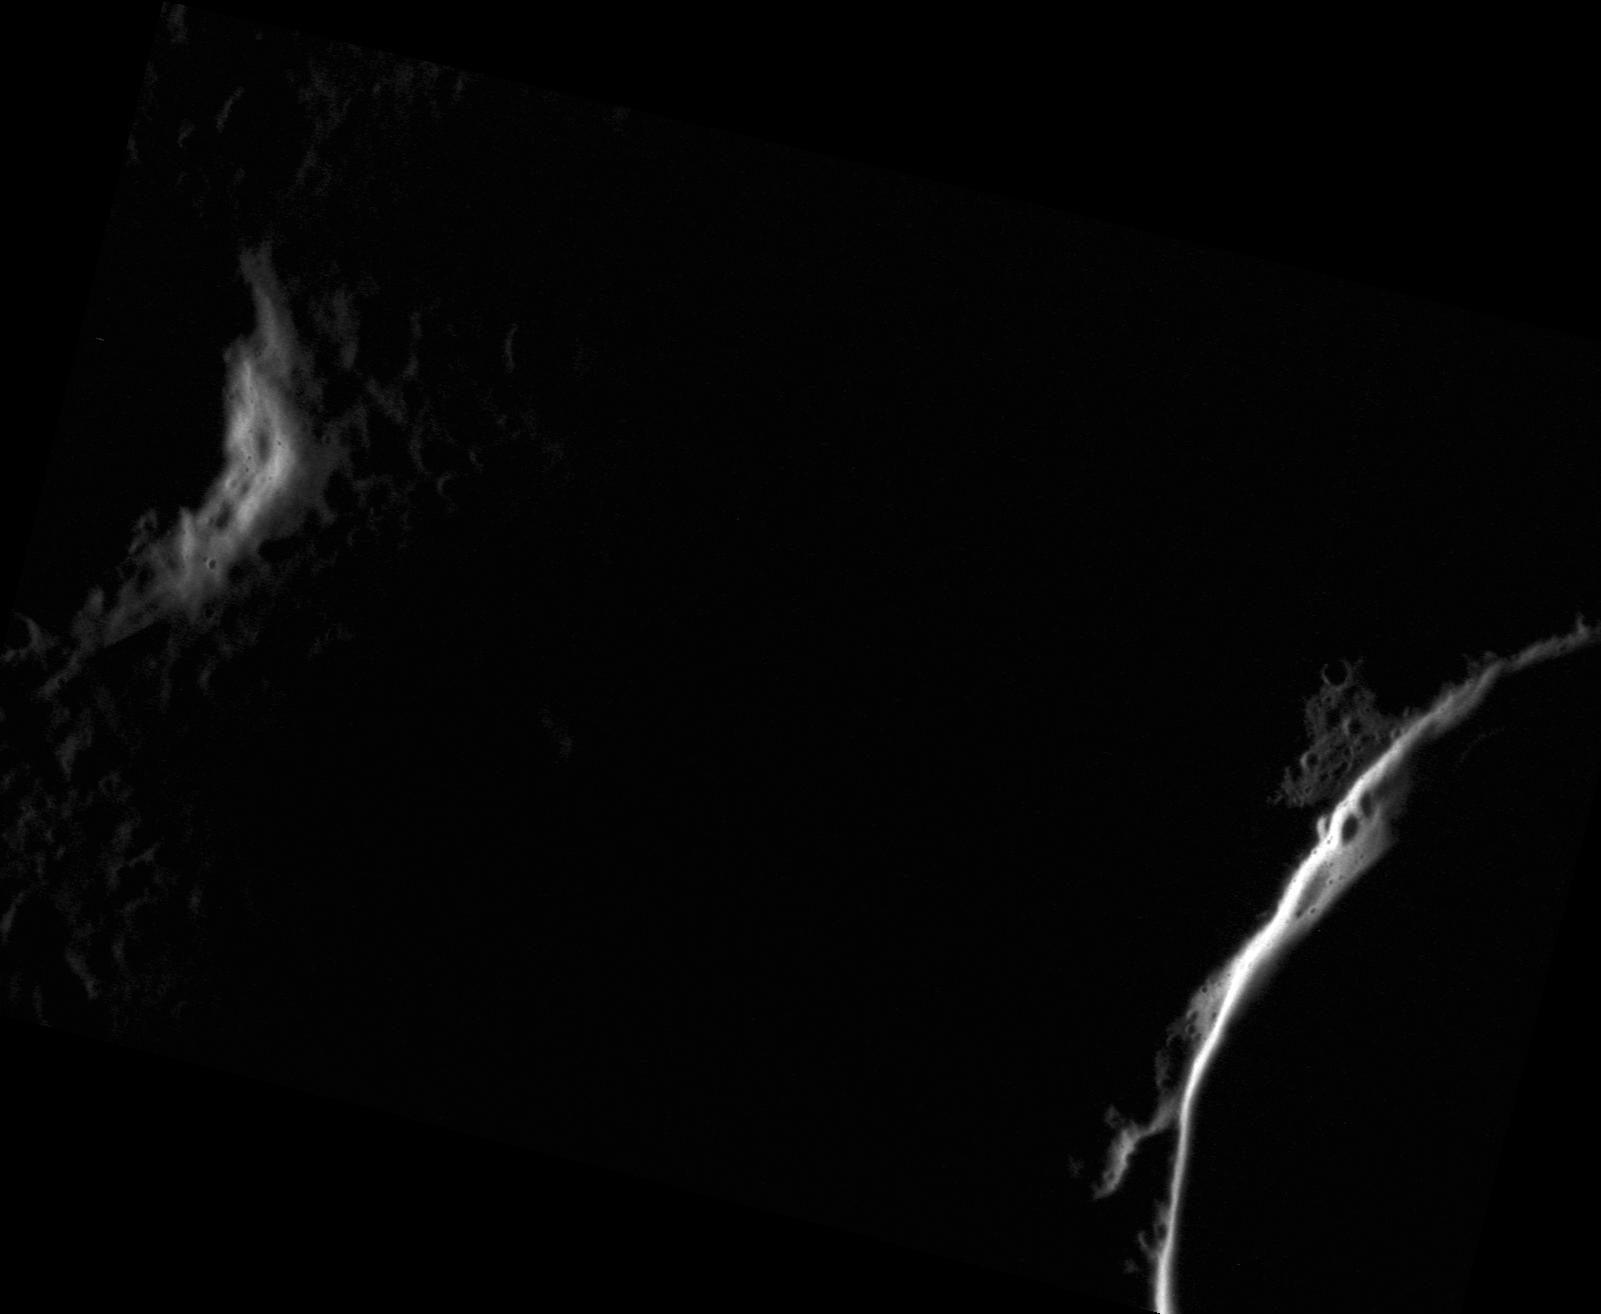

Crescent Crater

At high northern latitudes, as in this scene less than five degrees from the north pole, the sun is never very high above the horizon. Areas of higher elevation like crater rims poke their heads above the shadows, islands of sunlit terrain surrounded by darkness.

This image was acquired as a high-resolution targeted observation. Targeted observations are images of a small area on Mercury’s surface at resolutions much higher than the 200-meter/pixel morphology base map. It is not possible to cover all of Mercury’s surface at this high resolution, but typically several areas of high scientific interest are imaged in this mode each week.

Date acquired: August 12, 2012
Image Mission Elapsed Time (MET): 253301357
Image ID: 2379302
Instrument: Narrow Angle Camera (NAC) of the Mercury Dual Imaging System (MDIS)
Center Latitude: 85.46°
Center Longitude: 287.7° E
Resolution: 15 meters/pixel
Scale: This scene is approximately 24 km (15 miles) across
Incidence Angle: 88.9°
Emission Angle: 49.1°
Phase Angle: 138.0°

The MESSENGER spacecraft is the first ever to orbit the planet Mercury, and the spacecraft’s seven scientific instruments and radio science investigation are unraveling the history and evolution of the Solar System’s innermost planet. Visit the Why Mercury? section of this website to learn more about the key science questions that the MESSENGER mission is addressing. During the one-year primary mission, MDIS acquired 88,746 images and extensive other data sets. MESSENGER is now in a year-long extended mission, during which plans call for the acquisition of more than 80,000 additional images to support MESSENGER’s science goals.

These images are from MESSENGER, a NASA Discovery mission to conduct the first orbital study of the innermost planet, Mercury. For information regarding the use of images, see the MESSENGER image use policy.

Credit: NASA/Johns Hopkins University Applied Physics Laboratory/Carnegie Institution of Washington